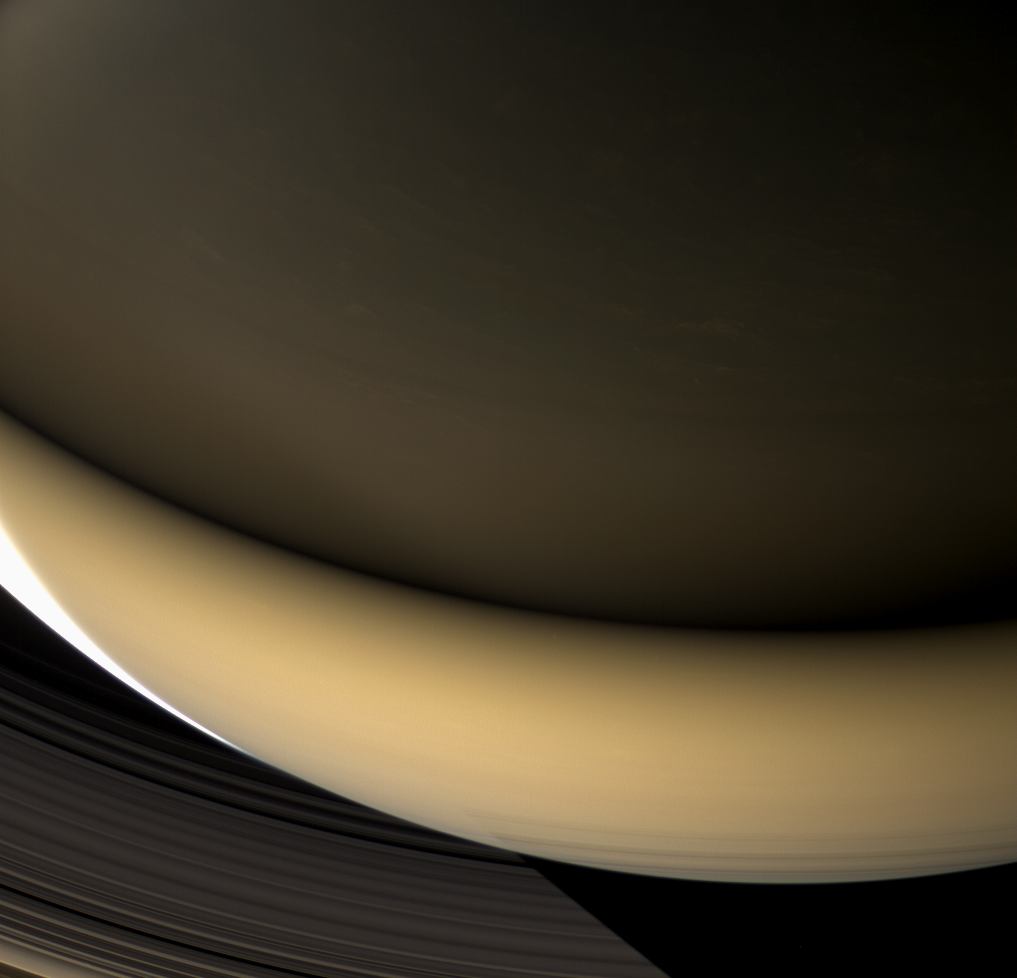

Saturn by Ringshine

Large regions of Saturn’s night side are illuminated by the planet’s gleaming rings. Except for a sliver of the sunlit crescent at left, this view shows a part of the planet lit almost entirely by ringshine.

The southern hemisphere, at bottom, receives its illumination from sunlight that strikes the rings’ southern face and is reflected onto the planet. The northern hemisphere, at top, is lit by the feeble light that wends its way through countless ring particles to emerge on the rings’ north face.

Despite the dim lighting on the northern part of the planet, many cloud features can be seen there nevertheless.

This view was acquired from about 44 degrees above the ringplane. At bottom, the planet’s shadow stretches across the D and C rings.

Images taken using red, green and blue spectral filters were combined to create this natural color view. The images were obtained with the Cassini spacecraft wide-angle camera on April 23, 2007 at a distance of approximately 901,000 kilometers (560,000 miles) from Saturn. Image scale is 50 kilometers (31 miles) per pixel.

The Cassini-Huygens mission is a cooperative project of NASA, the European Space Agency and the Italian Space Agency. The Jet Propulsion Laboratory, a division of the California Institute of Technology in Pasadena, manages the mission for NASA’s Science Mission Directorate, Washington, D.C. The Cassini orbiter and its two onboard cameras were designed, developed and assembled at JPL. The imaging operations center is based at the Space Science Institute in Boulder, Colo.

Credit: NASA/JPL/Space Science Institute